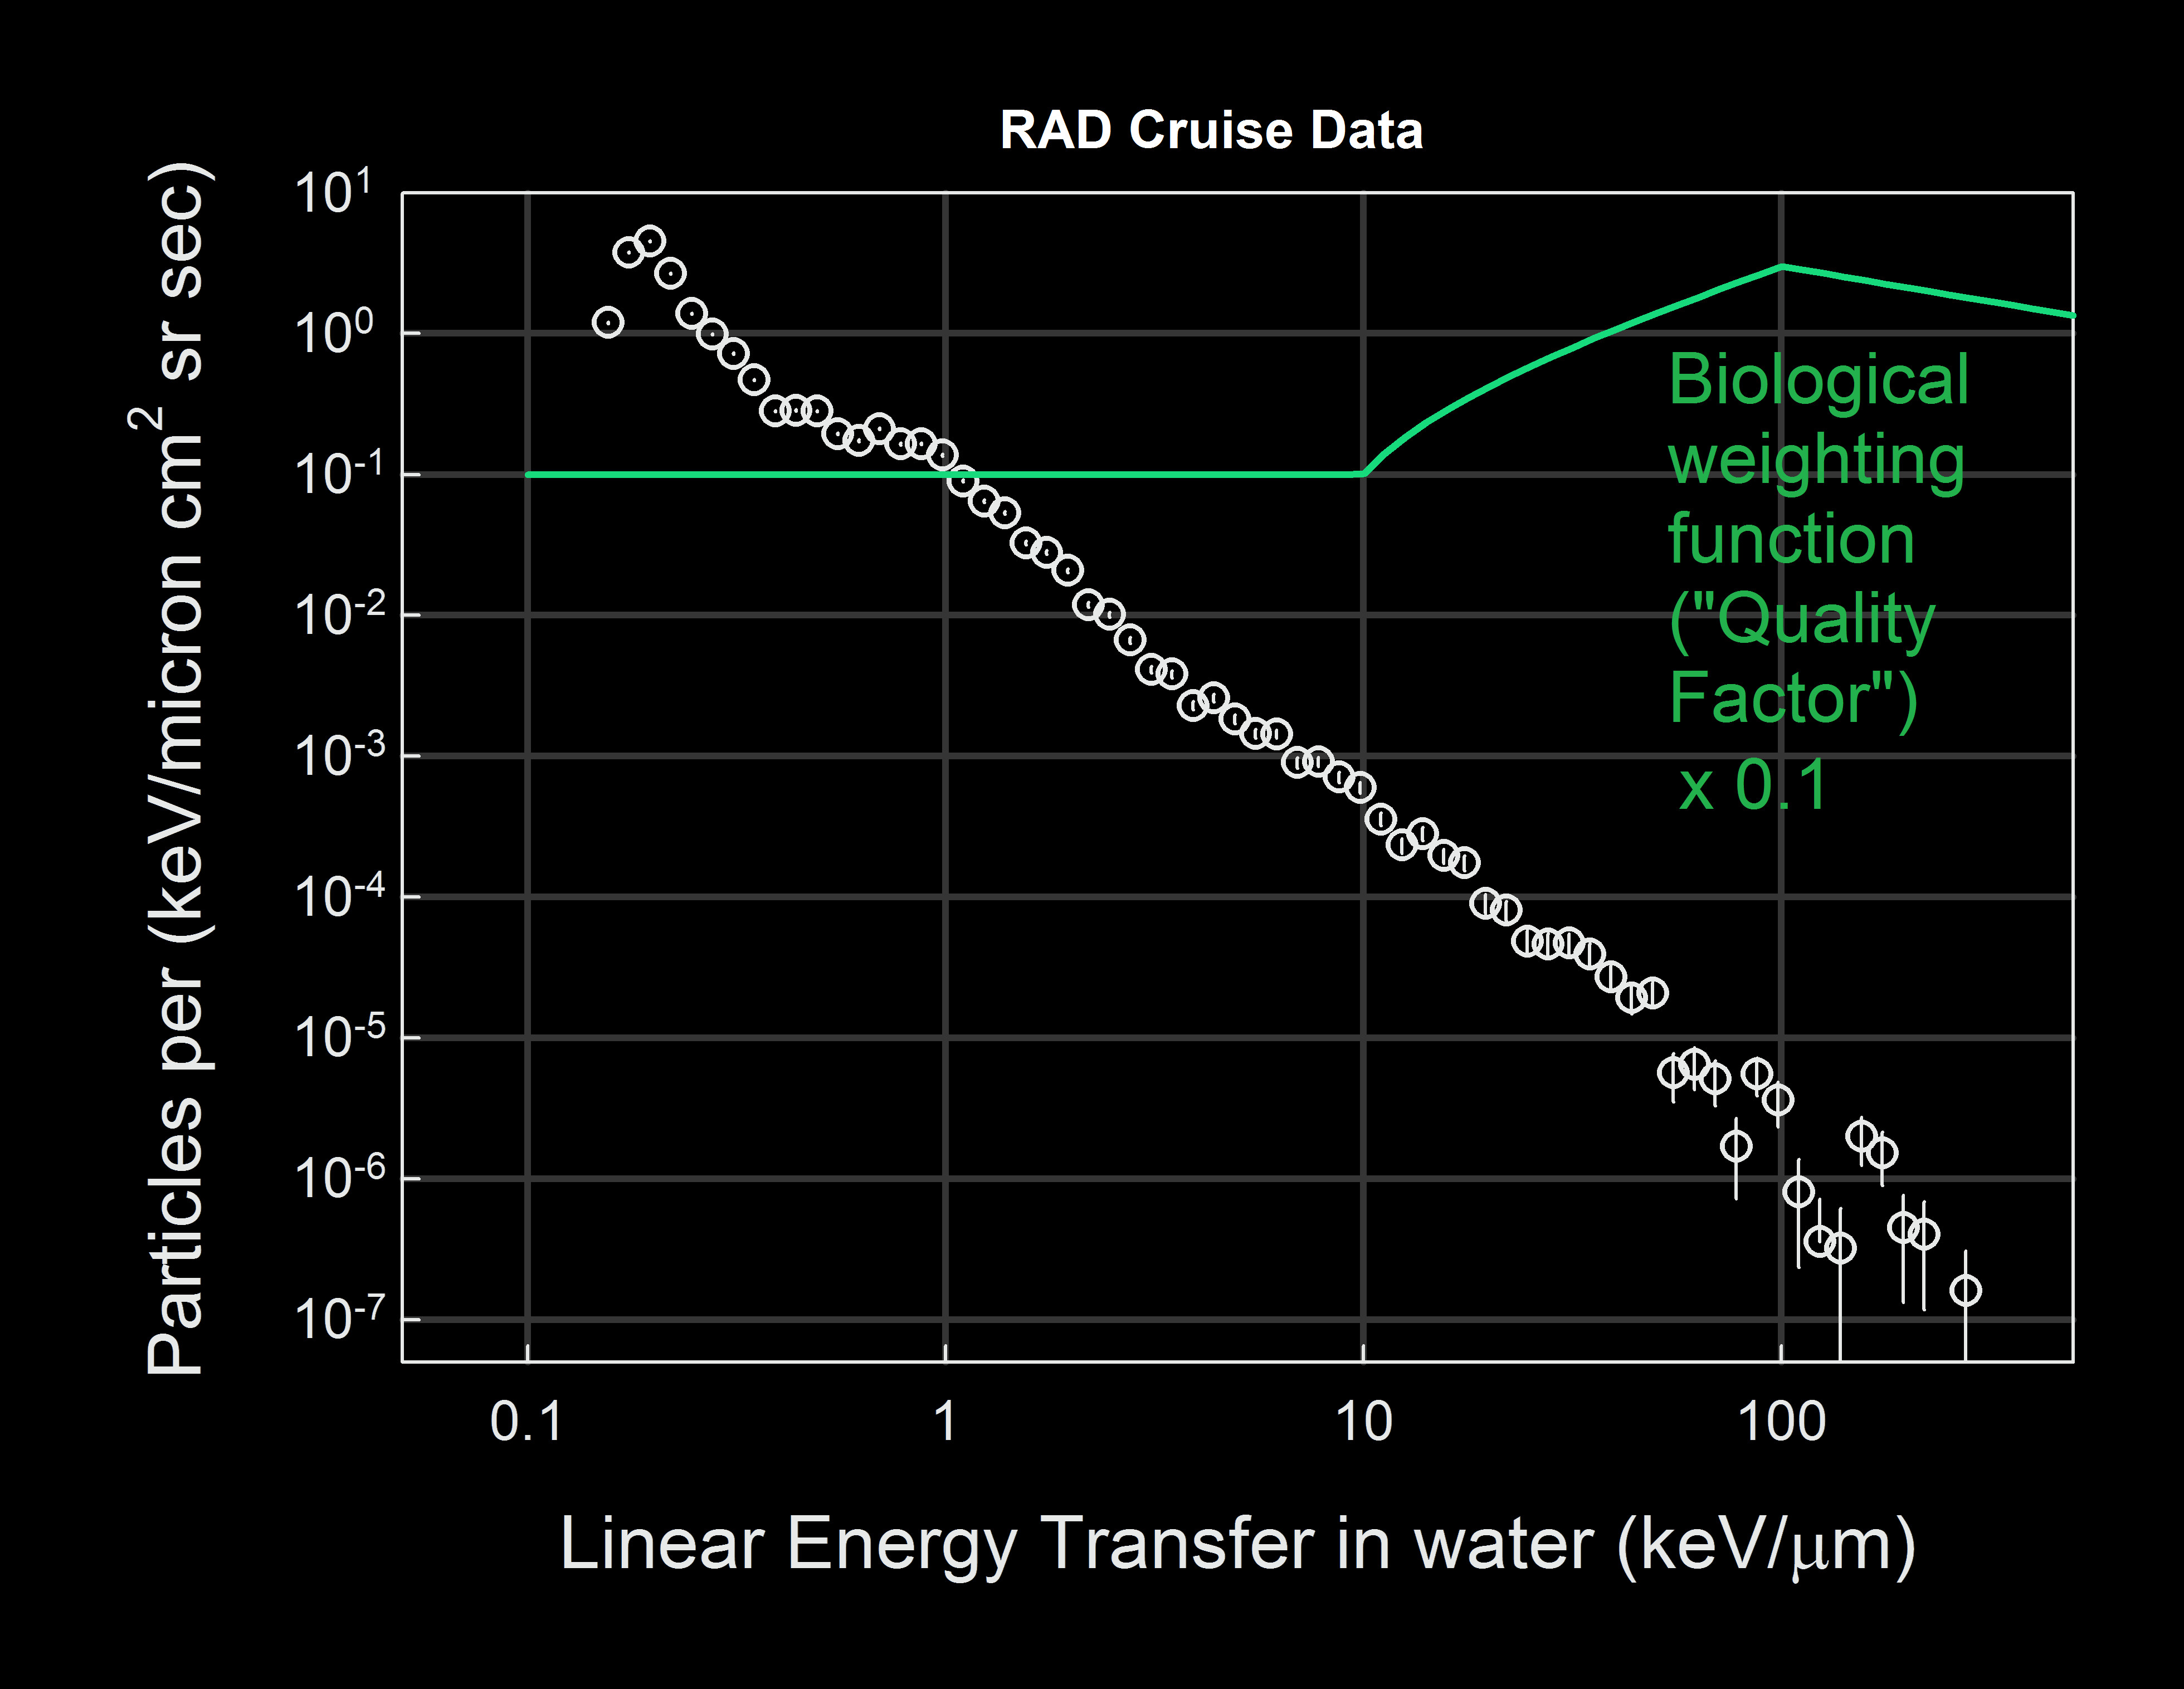

Calculating Radiation Dose for Biological Tissue

The relationship between charged-particle radiation dose measured with silicon sensors and the dose that biological tissue would receive in the same setting is assessed as a function of how much energy the charged particles would deposit in water (which serves as a proxy for biological tissue). This graph shows the flux of energetic particles (vertical axis) as a function of the estimated energy deposited in water (horizontal axis). The term “dose equivalent,” which is used to discuss health risk from radiation exposure, takes this relationship into account. A quality factor, Q, is used to convert measured dose to dose equivalent. The green line on this graph indicates the biological weighting function of how Q is related to how charged-particle radiation deposits energy in water.

These factors have been used in the process of interpreting the ramifications for future human interplanetary missions from the measurements made by the Radiation Assessment Detector inside NASA’s Mars Science Laboratory spacecraft during the spacecraft’s travel from Earth to Mars in 2011 and 2012.

Southwest Research Institute, in San Antonio, Texas, and Boulder, Colo., supplied and operates the RAD instrument in collaboration with Germany’s national aerospace research center, Deutsches Zentrum für Luft- und Raumfahrt. NASA’s Jet Propulsion Laboratory, a division of the California Institute of Technology in Pasadena, manages the Mars Science Laboratory Project and the mission’s Curiosity rover for NASA’s Science Mission Directorate in Washington.

NASA’s Jet Propulsion Laboratory, a division of the California Institute of Technology, Pasadena, manages the Mars Science Laboratory Project for NASA’s Science Mission Directorate, Washington. JPL designed and built the rover.

Credit: NASA/JPL-Caltech/SwRI